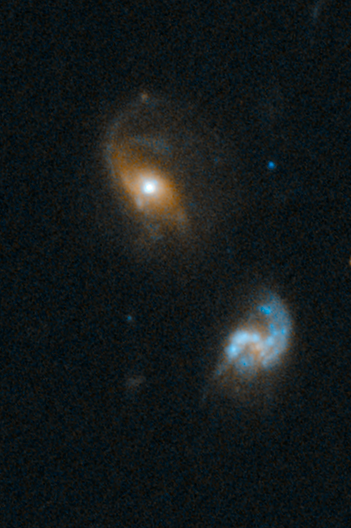

SDSS J0827+5224

Object Name: SDSS J0827+5224
Object Description: QSO gravitational lens
Instrument: HST/WFC3/UVIS
Filters: F475W (B), F814W (I)

This image is a composite of separate exposures acquired by the WFC3 UVIS instrument. Several filters were used to sample various wavelength and energy ranges. The color results from assigning different hues (colors) to each monochromatic (grayscale) image associated with an individual filter. In this case, the assigned colors are: Blue: F475W (B) Orange: F814W (I)

Credit: NASA, ESA, and F. Courbin (EPFL, Switzerland)